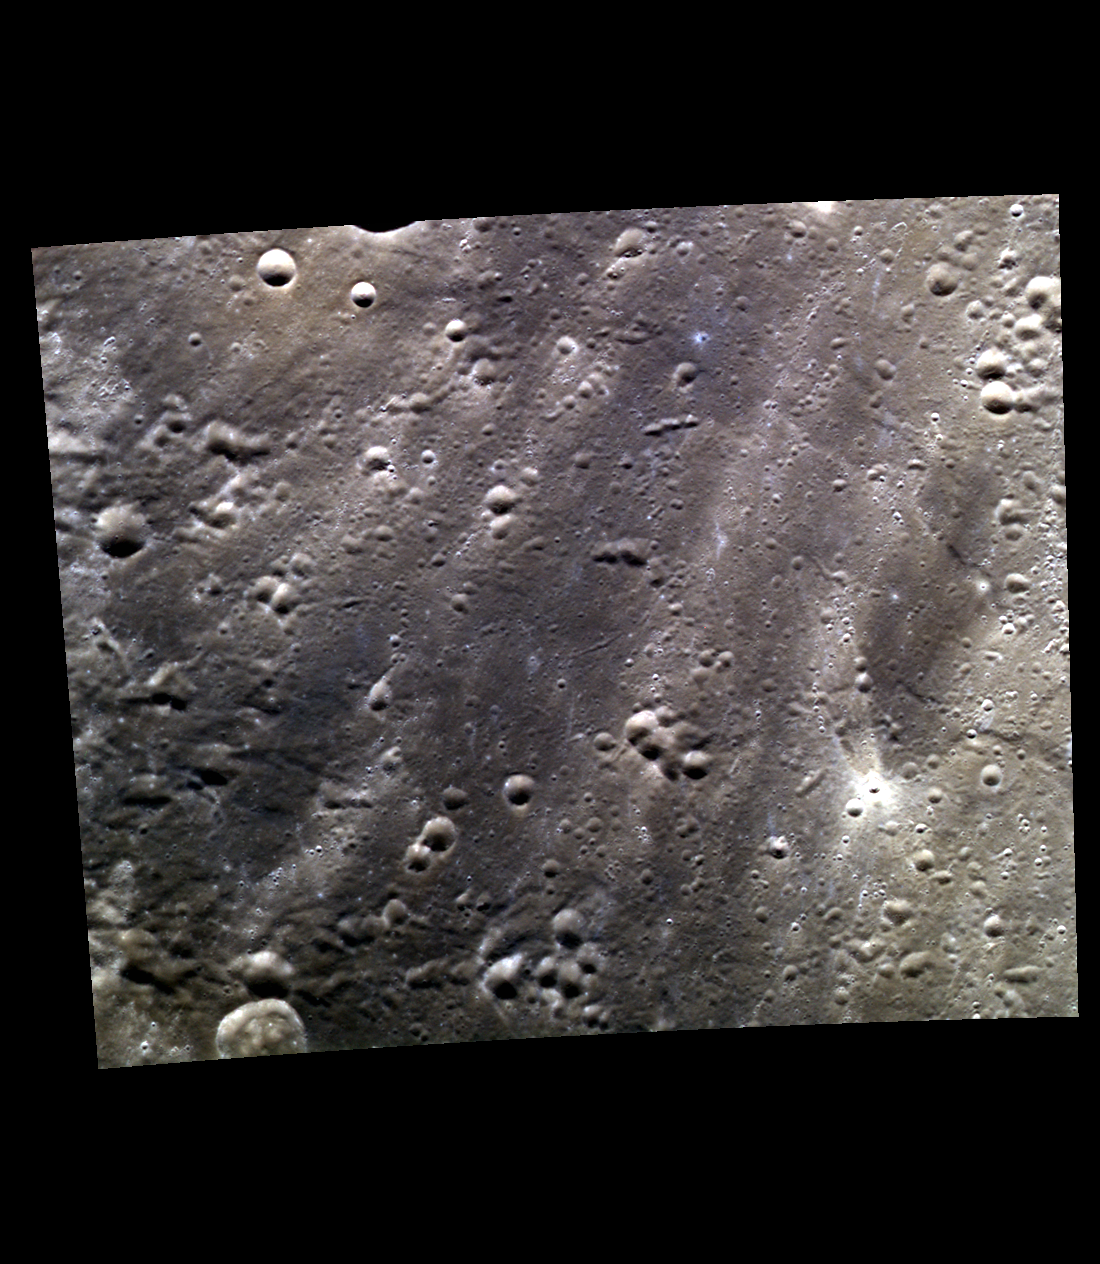

Rays, Rays and More Rays

This region in Mercury’s northern mid-latitudes shows the rays of the crater Hokusai, along with the bright rays of a much smaller crater in the southeastern portion of the image. Rays are produced when material is excavated from a crater and “thrown” across the surface of a planet. The “butterfly” pattern of the smaller rayed crater is believed to be created during very low-angle impacts where material is ejected in an asymmetrical pattern.

This image was acquired as part of MDIS’s high-resolution 3-color imaging campaign. The map produced from this campaign complements the 8-color base map (at an average resolution of 1 km/pixel) acquired during MESSENGER’s primary mission by imaging Mercury’s surface in a subset of the color filters at the highest resolution possible. The three narrow-band color filters are centered at wavelengths of 430 nm, 750 nm, and 1000 nm, and image resolutions generally range from 100 to 400 meters/pixel in the northern hemisphere.

Date acquired: February 01, 2013
Image Mission Elapsed Time (MET): 2001682, 2001674, 2001678
Image ID: 3436082, 3436080, 3436081
Instrument: Wide Angle Camera (WAC) of the Mercury Dual Imaging System (MDIS)
WAC filters: 9, 7, 6 (996, 748, 433 nanometers) in red, green, and blue
Center Latitude: 47.96°
Center Longitude: 7.84° E
Resolution: 131 meters/pixel
Scale: The crater along the southwestern edge of the image is 12.3 km in diameter (7.6 miles).
Incidence Angle: 48.0°
Emission Angle: 0.1°
Phase Angle: 47.9°

The MESSENGER spacecraft is the first ever to orbit the planet Mercury, and the spacecraft’s seven scientific instruments and radio science investigation are unraveling the history and evolution of the Solar System’s innermost planet. MESSENGER acquired over 150,000 images and extensive other data sets. MESSENGER is capable of continuing orbital operations until early 2015.

For information regarding the use of images, see the MESSENGER image use policy.

Credit: NASA/Johns Hopkins University Applied Physics Laboratory/Carnegie Institution of Washington